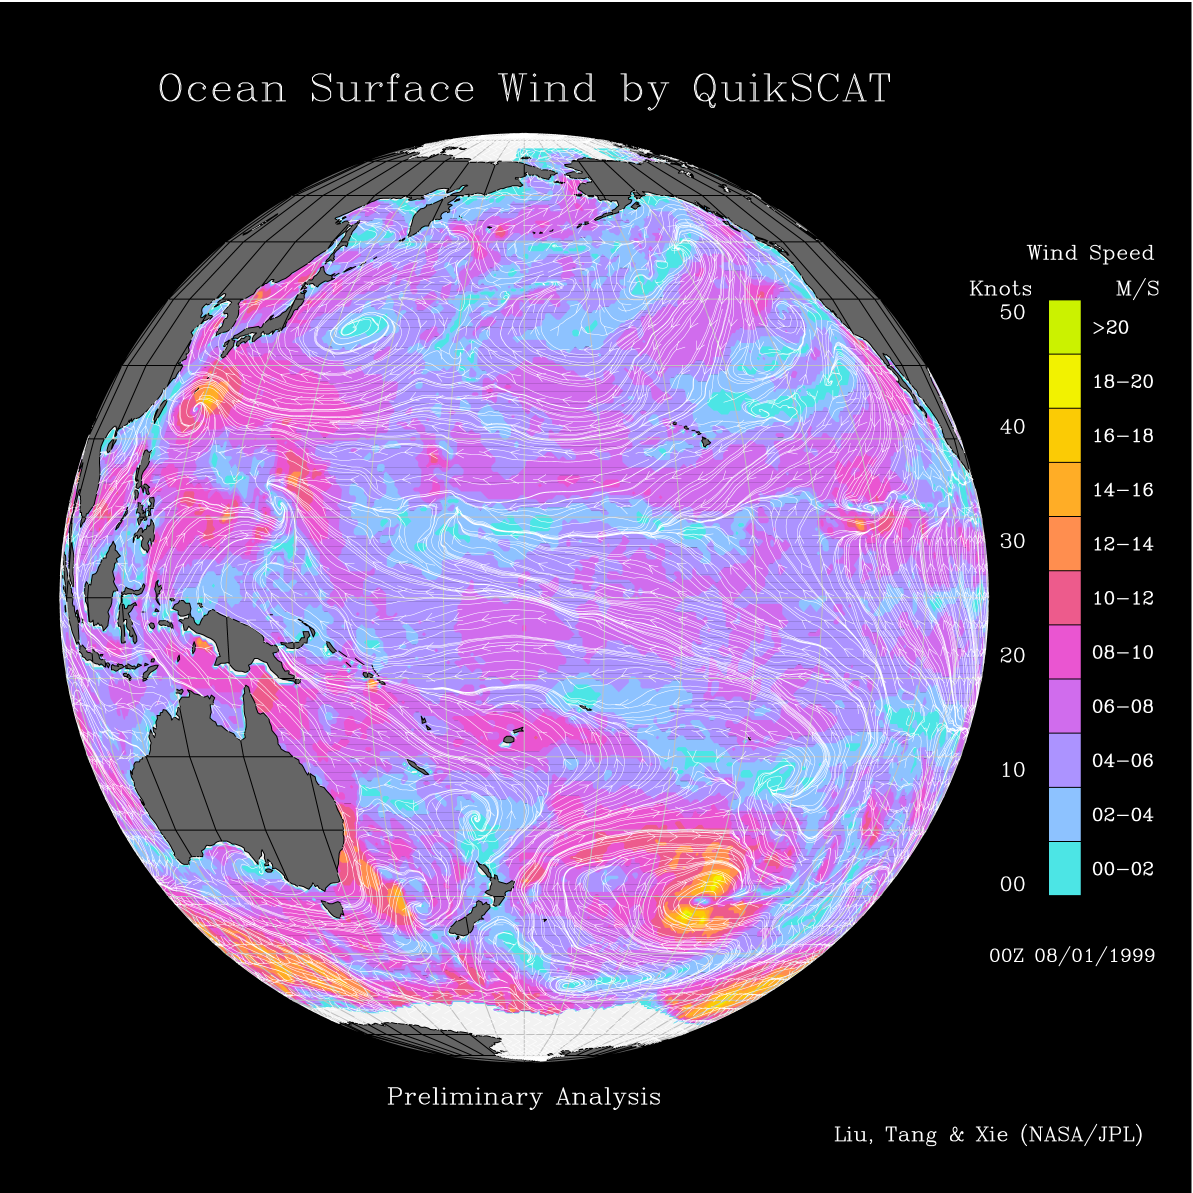

Pacific Ocean Surface Winds from QuikScat

This image shows wind speeds and direction in the Pacific Ocean on August 1, 1999, gathered by the Seawinds radar instrument flying onboard the QuikScat satellite.

This image was released in conjunction with PIA01347. The caption released for these images mostly details the Pacific region.

The intense surface winds of Typhoon Olga, represented by yellow spirals, can be seen moving around South Korea in the China Sea. QuikScat tracks its birth as a tropical depression in the Philippines and its northward journey in the western Pacific to its landfall in Korea. The eastern North Pacific is dominated by a persistent high-pressure system, whose anticyclonic (clockwise) flow creates strong winds blowing parallel to the coast of Canada and the United States. Three groups of very intense winter storm scan be seen around Antarctica, which are associated with the season of maximum sea ice in that region of the world.

Credit: NASA/JPL